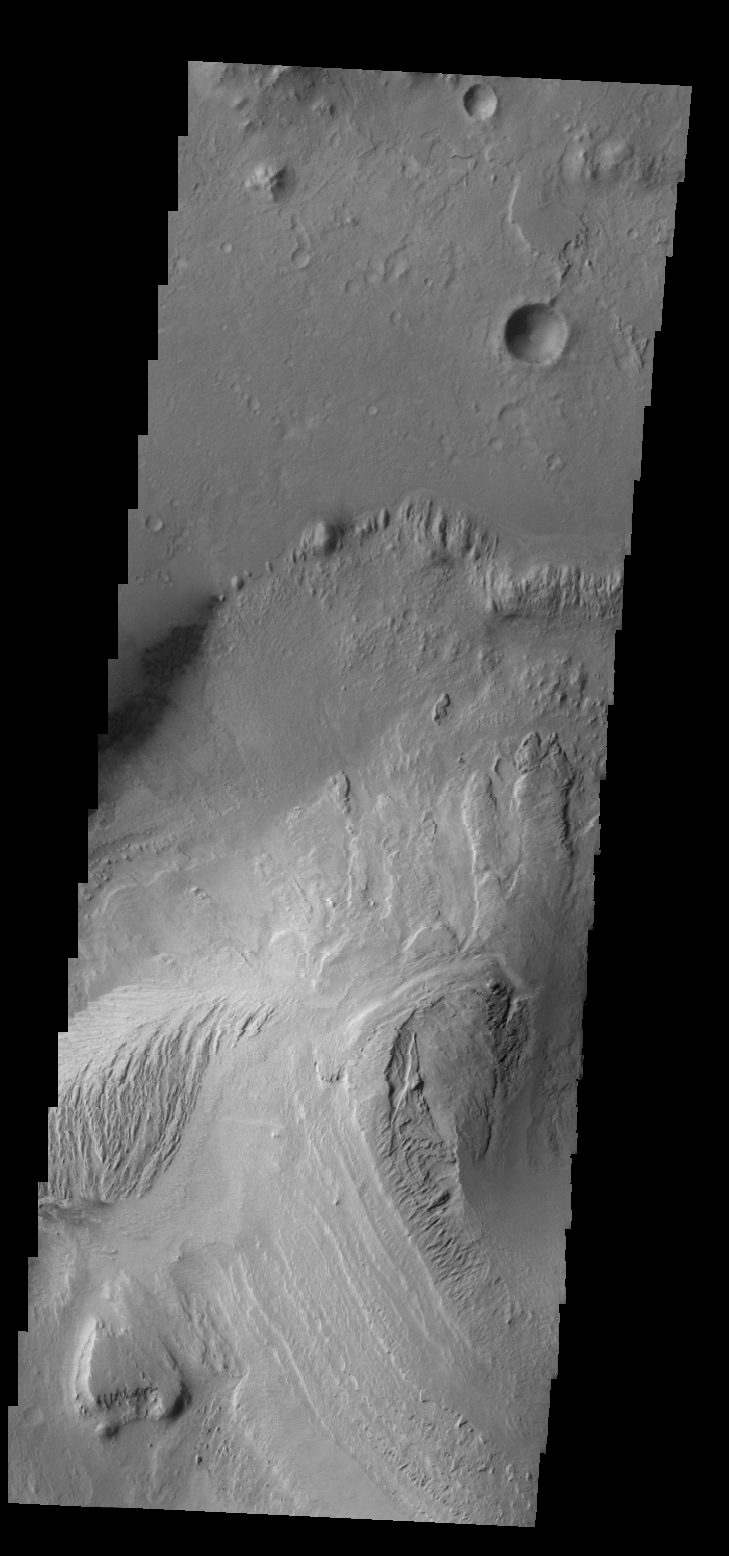

Gale Crater

Gale Crater contains a large layered deposit, part of which is shown in today’s VIS image. This deposit is the target of the Curiosity Lander due to land in early August 2012.

Credit: NASA/JPL/ASU